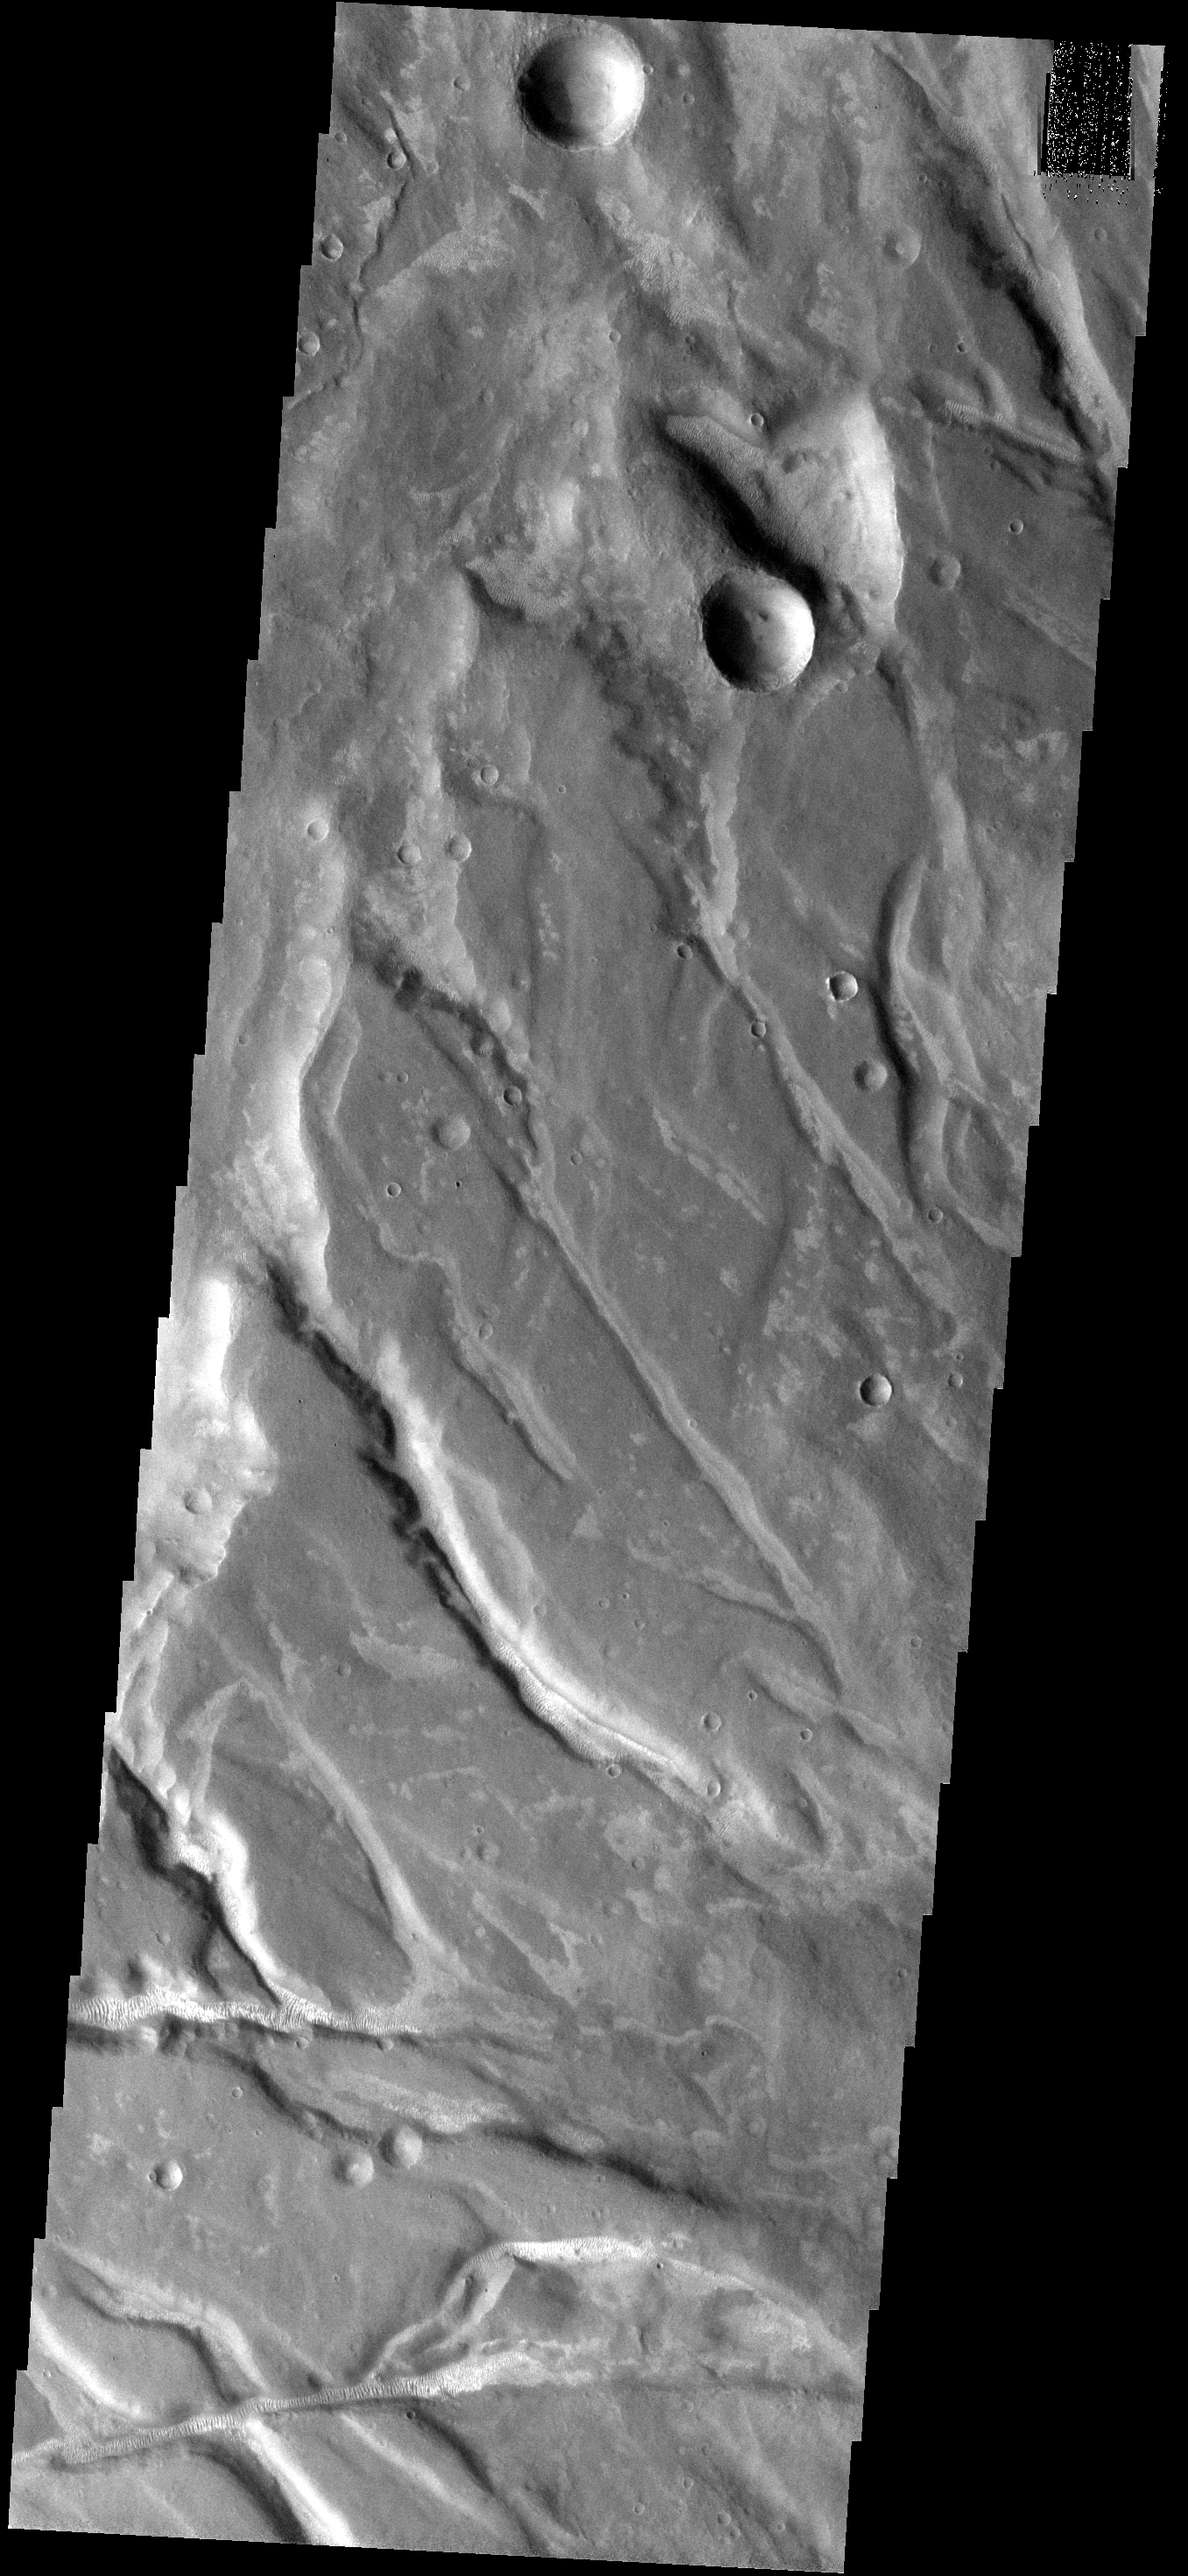

Fractures & Dunes

Many of the fractures of Nectaris Fossae are filled with small bright dunes. At this resolution the dunes often look like tractor tread marks running along the bottom of the fractures.

Image information: VIS instrument. Latitude -27.2N, Longitude 301.6E. 18 meter/pixel resolution.

Please see the THEMIS Data Citation Note for details on crediting THEMIS images.

Note: this THEMIS visual image has not been radiometrically nor geometrically calibrated for this preliminary release. An empirical correction has been performed to remove instrumental effects. A linear shift has been applied in the cross-track and down-track direction to approximate spacecraft and planetary motion. Fully calibrated and geometrically projected images will be released through the Planetary Data System in accordance with Project policies at a later time.

NASA’s Jet Propulsion Laboratory manages the 2001 Mars Odyssey mission for NASA’s Office of Space Science, Washington, D.C. The Thermal Emission Imaging System (THEMIS) was developed by Arizona State University, Tempe, in collaboration with Raytheon Santa Barbara Remote Sensing. The THEMIS investigation is led by Dr. Philip Christensen at Arizona State University. Lockheed Martin Astronautics, Denver, is the prime contractor for the Odyssey project, and developed and built the orbiter. Mission operations are conducted jointly from Lockheed Martin and from JPL, a division of the California Institute of Technology in Pasadena.

Credit: NASA/JPL/ASU